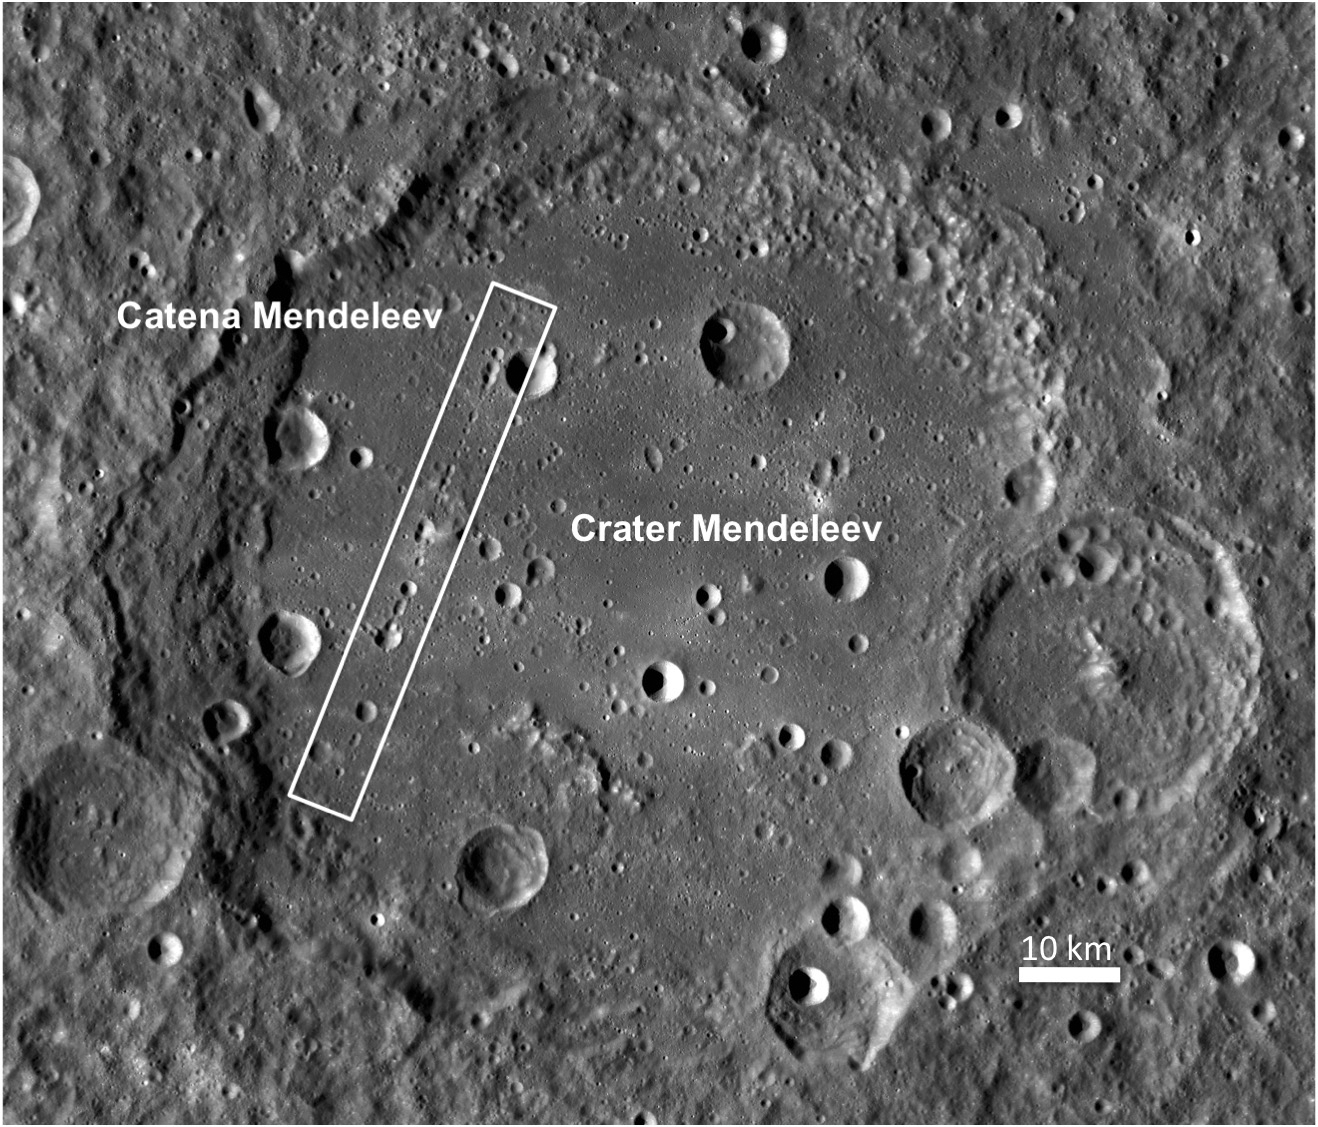

Crater Mendeleev

The LROC WAC 100 meters/pixel monochrome mosaic shows the entire Crater Mendeleev (313 kilometers in diameter). The white box marks the location of Catena Mendeleev.

Mendeleev crater (named after Dimitri Mendeleev, the inventor of the periodic table of elements) is a very large, Nectarian-age crater on the lunar farside (5.7°N, 140.9°E). Approximately 313 kilometers in diameter, it is almost large enough to be a small basin. The interior contains many younger craters, including Catena Mendeleev, but also features a very smooth floor filled in with a light plains material. In general, this material is characterized by its smooth surface and intermediate albedo (brighter than basaltic mare material, but not as bright as highlands material). Light plains are found elsewhere on the Moon, most notably in the Cayley formation, the Apollo 16 landing site. Light plains are usually thought to be emplaced as large scale grounding flows of ejecta from large basin forming impacts. However details of this formation mechanism are still not well understood.

NASA’s Goddard Space Flight Center built and manages the mission for the Exploration Systems Mission Directorate at NASA Headquarters in Washington. The Lunar Reconnaissance Orbiter Camera was designed to acquire data for landing site certification and to conduct polar illumination studies and global mapping. Operated by Arizona State University, LROC consists of a pair of narrow-angle cameras (NAC) and a single wide-angle camera (WAC). The mission is expected to return over 70 terabytes of image data.

Credit: NASA/GSFC/Arizona State University